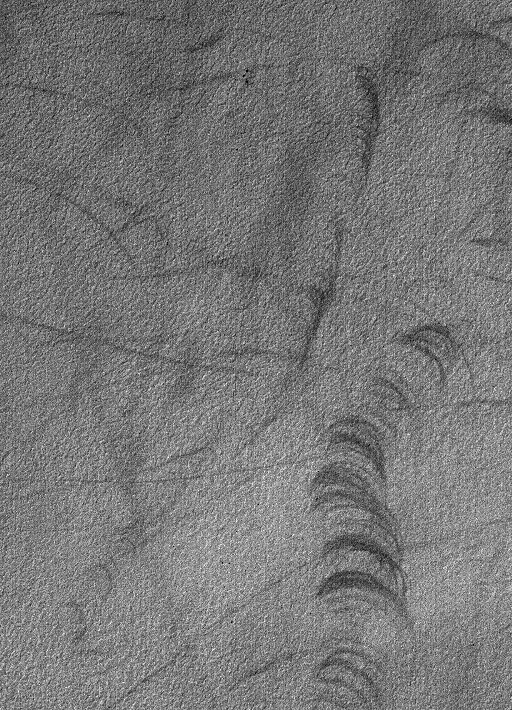

Devil’s Scratches

31 August 2006
This Mars Global Surveyor (MGS) Mars Orbiter Camera (MOC) image shows streaks and scratch marks made in a thin coating of dust on the martian surface in the southern hemisphere. These streaks were made by passing dust devils during the summer season.

Location near: 62.6°S, 89.0°W
Image width: ~3 km (~1.9 mi)
Illumination from: upper left
Season: Southern Summer

Credit: NASA/JPL/Malin Space Science Systems